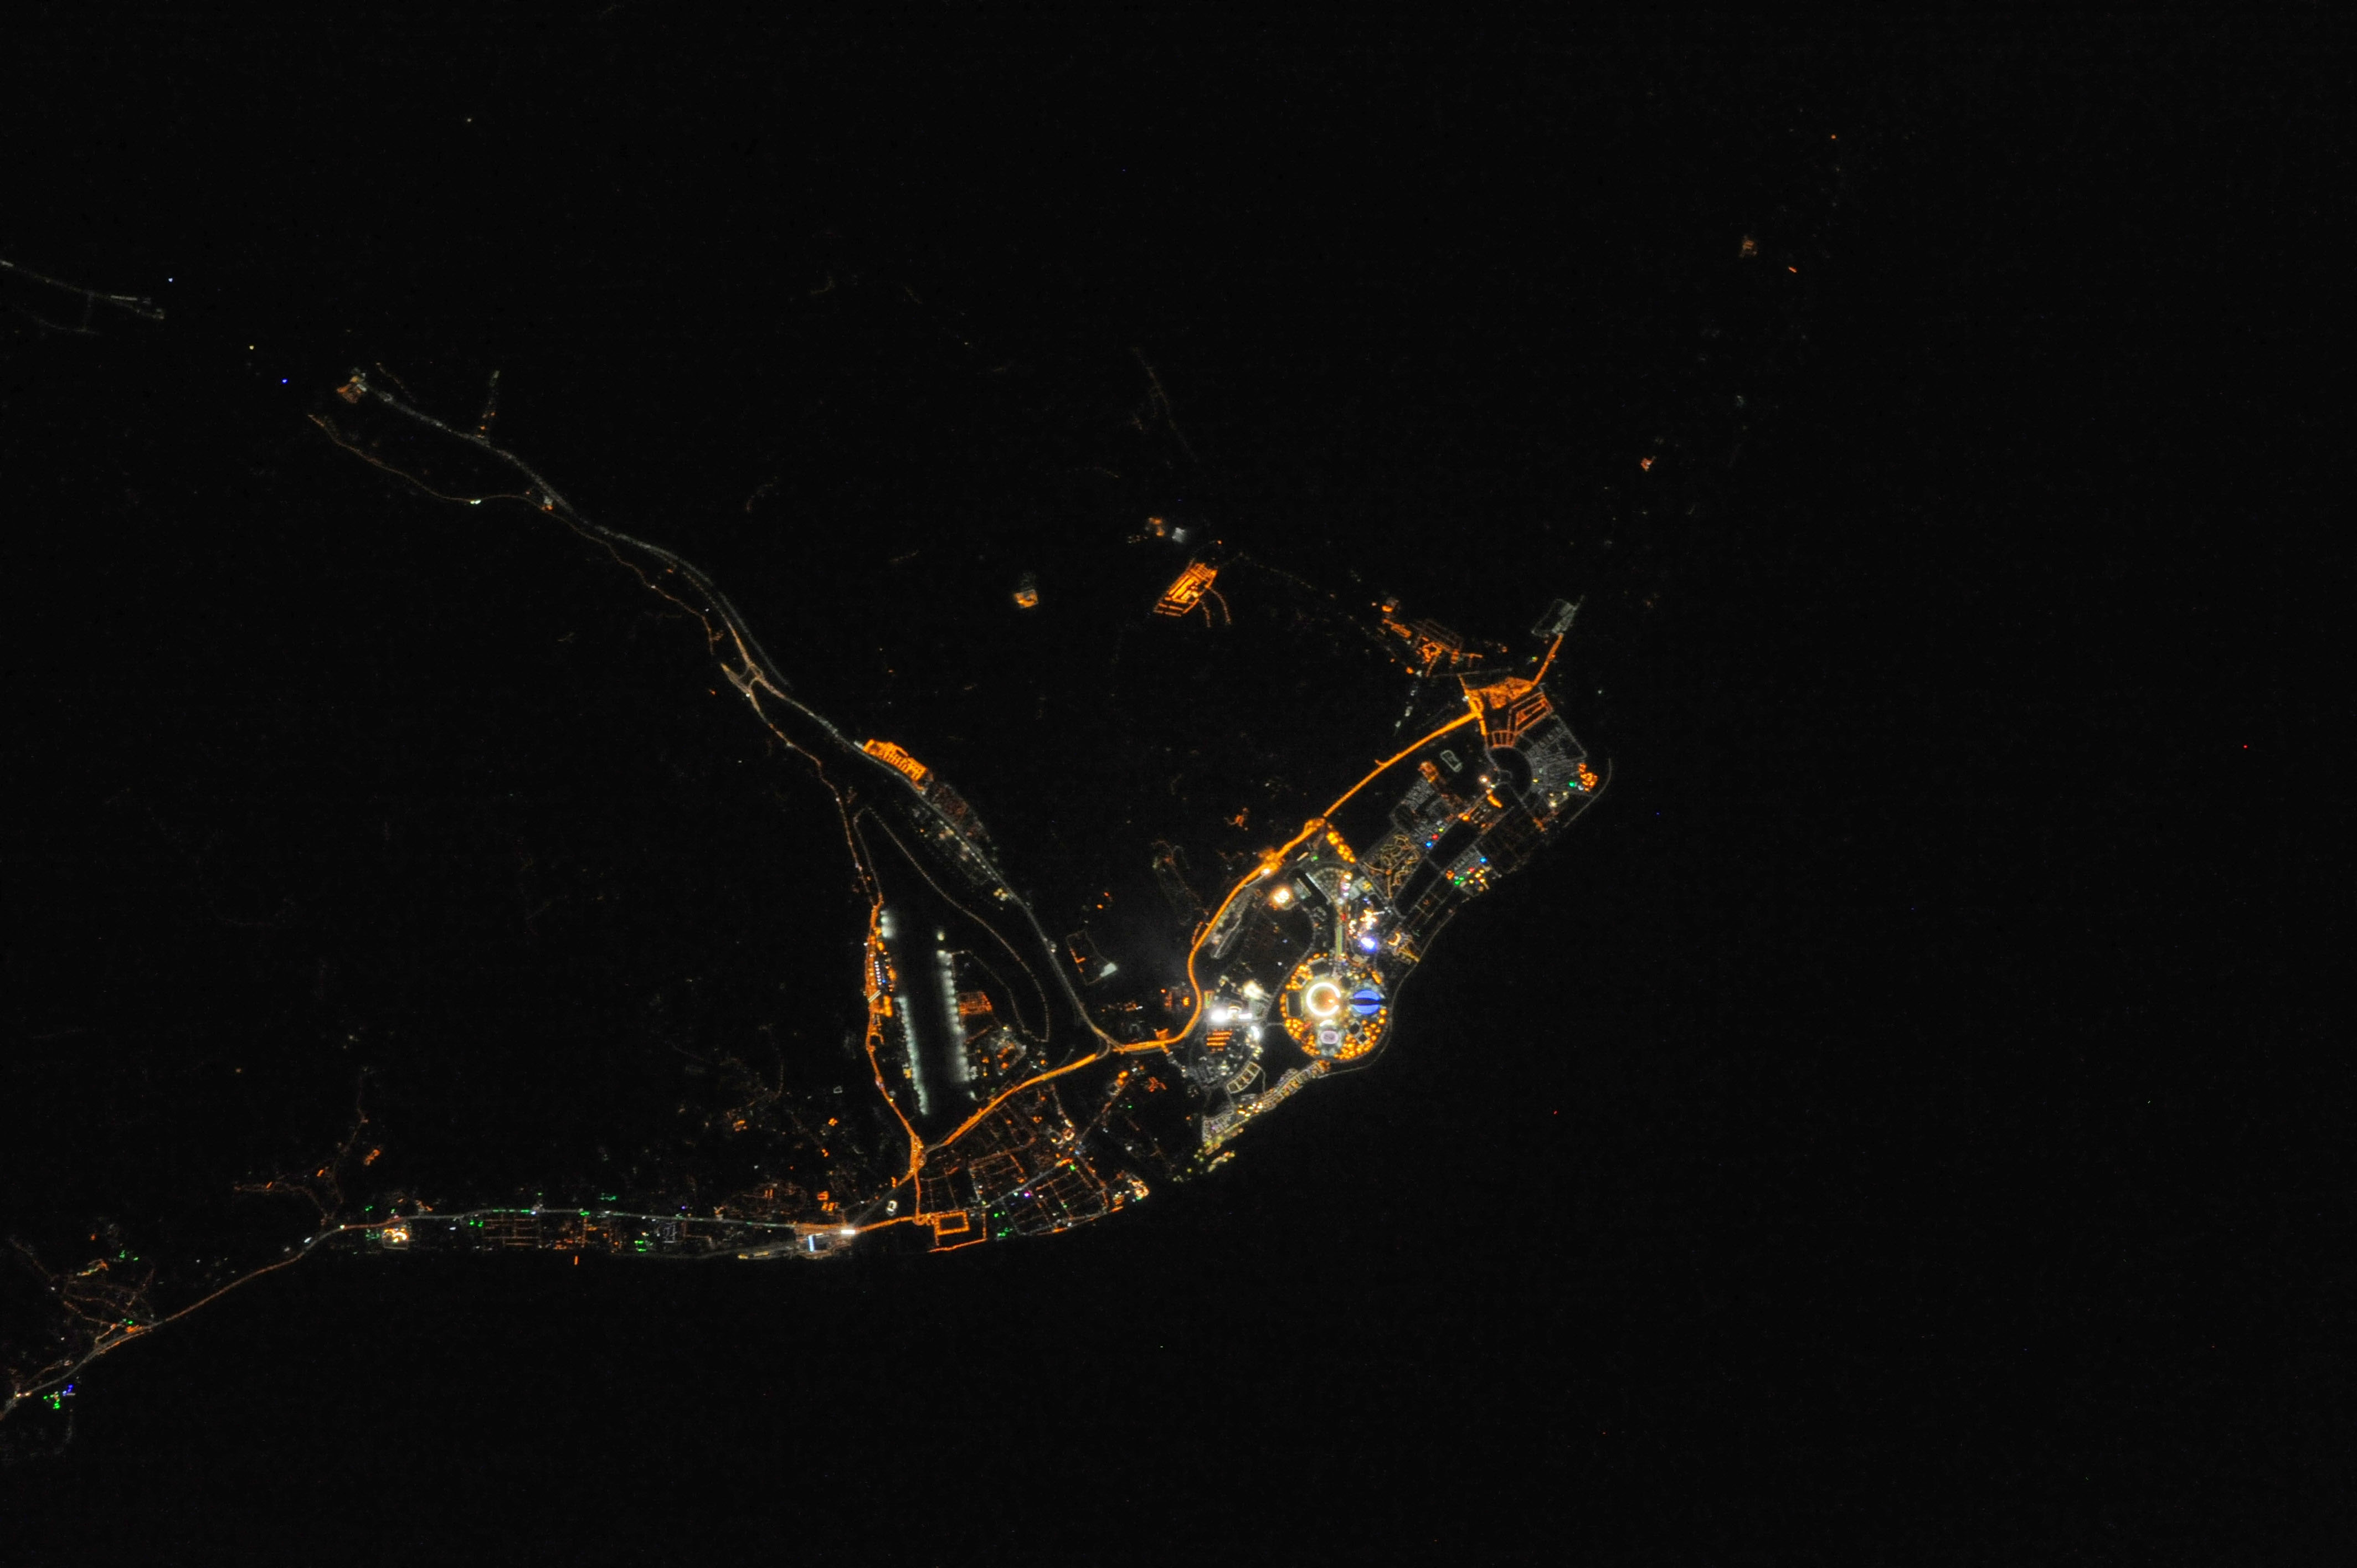

Night View of Sochi During Olympics

ISS038-E-042992 (10 Feb. 2014) --- One of the Expedition 38 crew members aboard the International Space Station downlinked this vertical 600mm night view of Sochi, Russia, which clearly shows the site of the 2014 Winter Olympics while they are just a few days under way. Fisht Stadium where the Opening Ceremonies were held on Feb. 7 is easily recognizable as the bright circular structure. Sochi is a city in Krasnodar Krai, Russia, located on the Black Sea coast near the border between Georgia/Abkhazia and Russia. It has an area of 1,353 square miles or 3,505 square kilometers. --- One of the Expedition 38 crew members aboard the International Space Station downlinked this vertical 600mm night view of Sochi, Russia, which clearly shows the site of the 2014 Winter Olympics while they are just a few days under way. Fisht Stadium where the Opening Ceremonies were held on Feb. 7 is easily recognizable as the bright circular structure. Sochi is a city in Krasnodar Krai, Russia, located on the Black Sea coast near the border between Georgia/Abkhazia and Russia. It has an area of 1,353 square miles or 3,505 square kilometers. Photo credit: NASA

Credit: NASA ISS038-E-042992 (10 Feb. 2014)